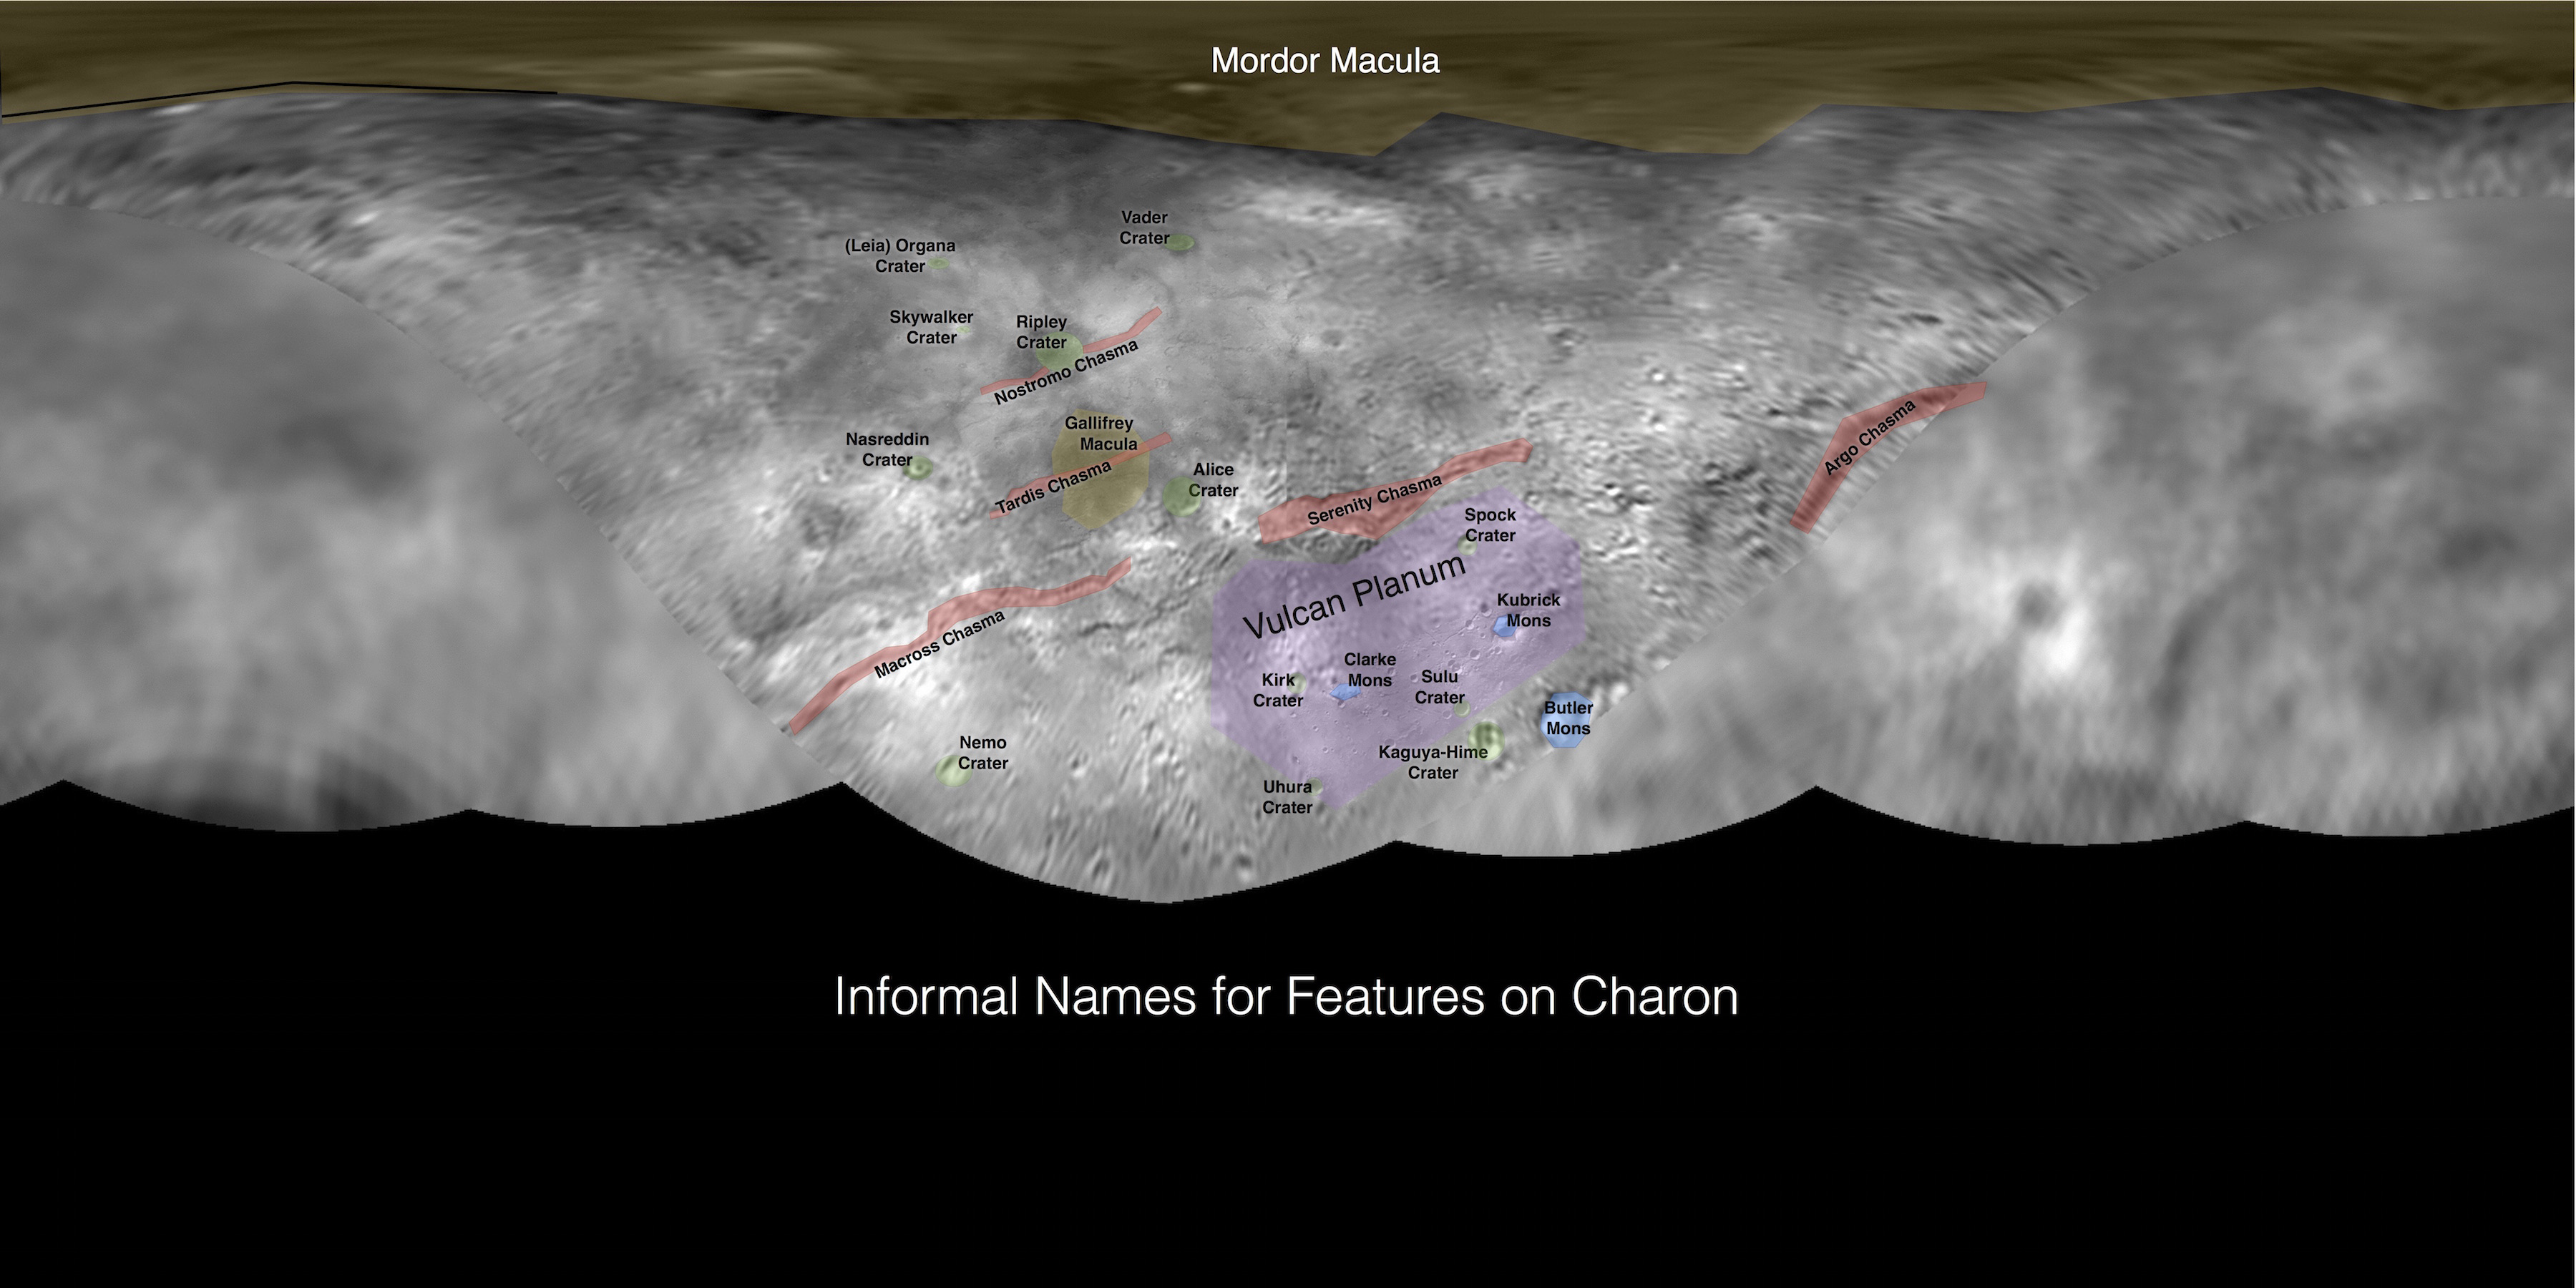

Informal Names for Features on Pluto’s Moon Charon

This image contains the initial, informal names being used by the New Horizons team for the features on Pluto’s largest moon, Charon. Names were selected based on the input the team received from the Our Pluto naming campaign. Names have not yet been approved by the International Astronomical Union (IAU).

For more information on the maps and feature naming, visit http://www.ourpluto.org/maps.

The Johns Hopkins University Applied Physics Laboratory in Laurel, Maryland, designed, built, and operates the New Horizons spacecraft, and manages the mission for NASA’s Science Mission Directorate. The Southwest Research Institute, based in San Antonio, leads the science team, payload operations and encounter science planning. New Horizons is part of the New Frontiers Program managed by NASA’s Marshall Space Flight Center in Huntsville, Alabama.

Credit: NASA/Johns Hopkins University Applied Physics Laboratory/Southwest Research Institute